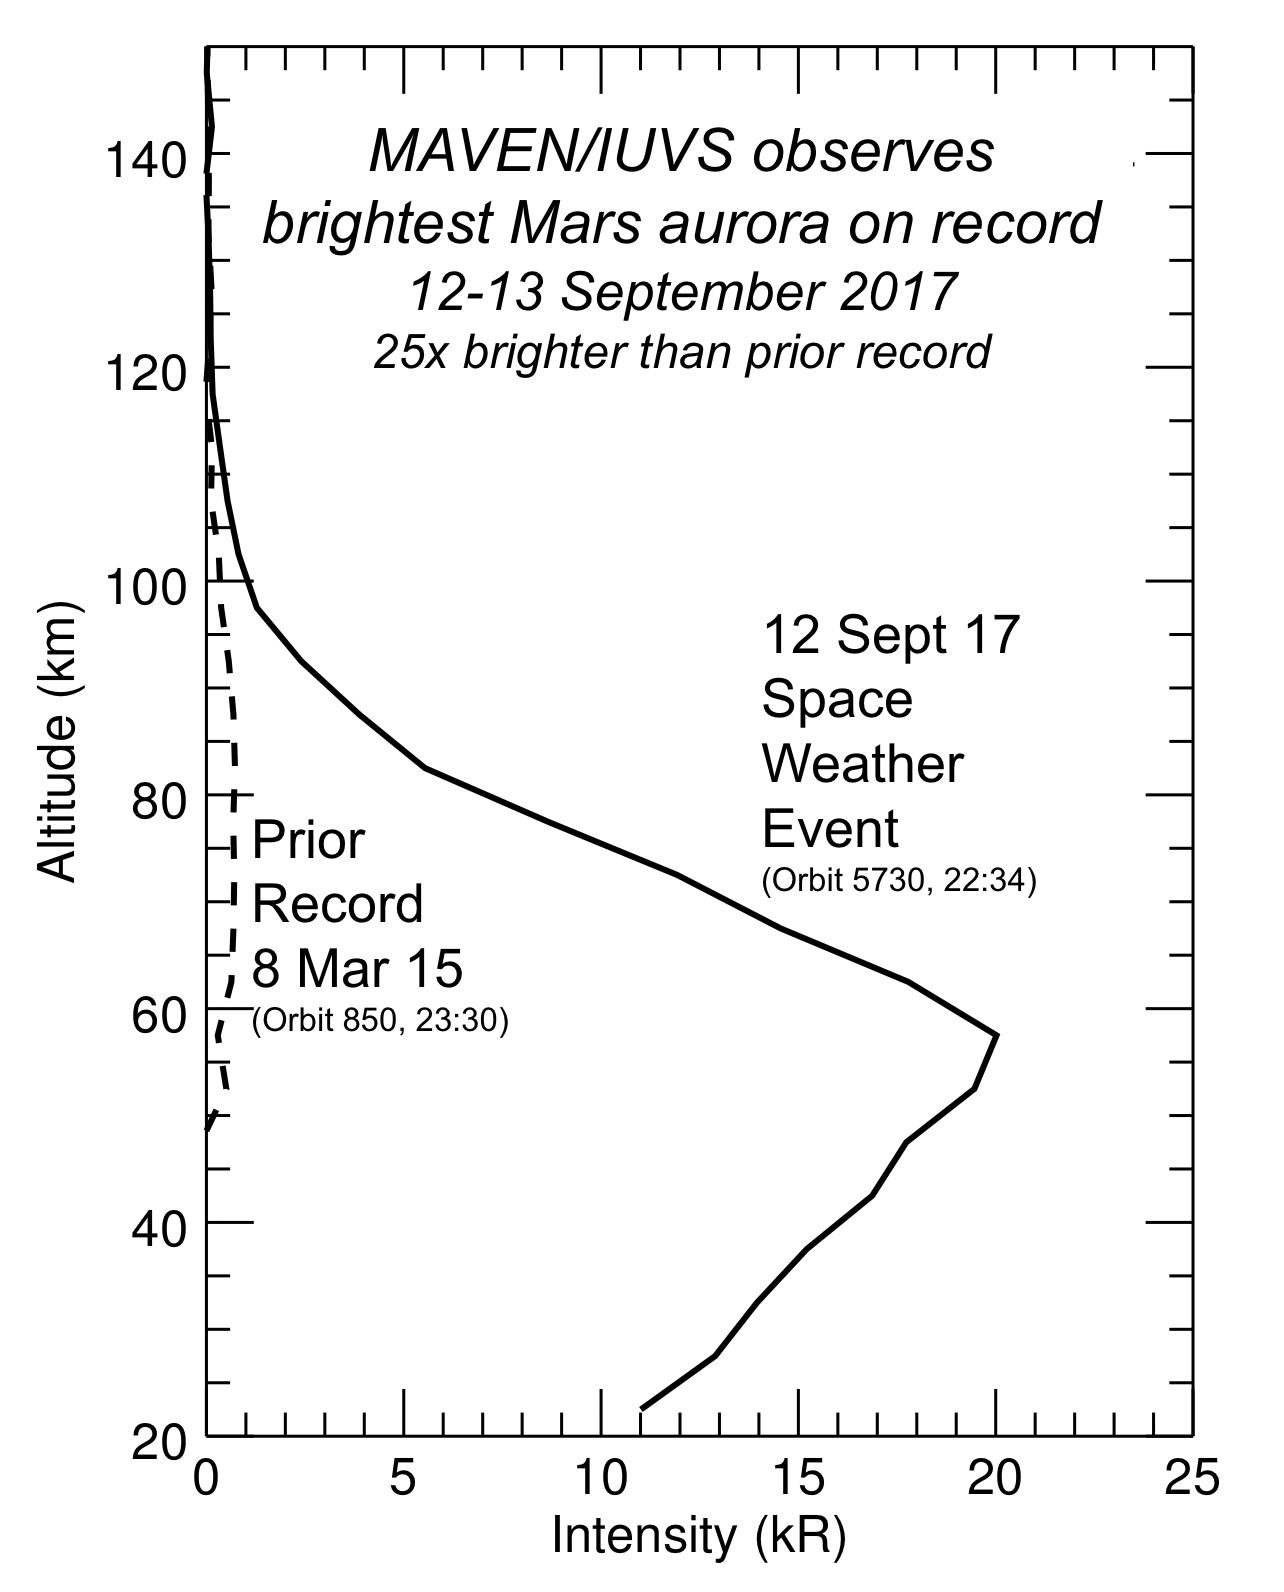

Martian Aurora 25 Times Brighter Than Prior Brightest

These profiles show the brightness of aurora emission in Mars’ atmosphere at different altitudes. The data are from observations by the Imaging Ultraviolet Spectrograph instrument (IUVS) on NASA’s Mars Atmosphere and Volatile Evolution orbiter, or MAVEN.

The solid black profile on the right shows the aurora during a September 2017 solar storm. Barely visible along the vertical axis is a dashed profile representing the previous brightest aurora seen by MAVEN, which occurred in March 2015.

The recent event is more than 25 times brighter than the previous brightest aurora seen by MAVEN, which has been orbiting Mars since September 2014.

NASA’s Goddard Space Flight Center in Greenbelt, Maryland, manages the MAVEN project for NASA’s Science Mission Directorate, Washington. MAVEN’s principal investigator is based at the University of Colorado Boulder’s Laboratory for Atmospheric and Space Physics, where the mission’s IUVS team is also based. Lockheed Martin Space Systems, Denver, built and operates the spacecraft.

Credit: NASA/GSFC/Univ. of Colorado